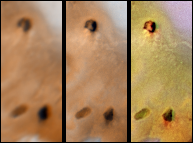

Lack of Visible Change Around Active Hotspots on Io

Detail of changes around two hotspots on Jupiter’s moon Io as seen by Voyager 1 in April 1979 (left) and NASA’s Galileo spacecraft on September 7th, 1996 (middle and right). The right frame was created with images from the Galileo Solid State Imaging system’s near-infrared (756 nm), green, and violet filters. For better comparison, the middle frame mimics Voyager colors. The calderas at the top and at the lower right of the images correspond to the locations of hotspots detected by the Near Infrared Mapping Spectrometer aboard the Galileo spacecraft during its second orbit. There are no significant morphologic changes around these hot calderas; however, the diffuse red deposits, which are simply dark in the Voyager colors, appear to be associated with recent and/or ongoing volcanic activity. The three calderas range in size from approximately 100 kilometers to approximately 150 kilometers in diameter. The caldera in the lower right of each frame is named Malik. North is to the top of all frames.

The Jet Propulsion Laboratory, Pasadena, CA manages the Galileo mission for NASA’s Office of Space Science, Washington, DC. JPL is an operating division of California Institute of Technology (Caltech).

Credit: NASA/JPL/University of Arizona